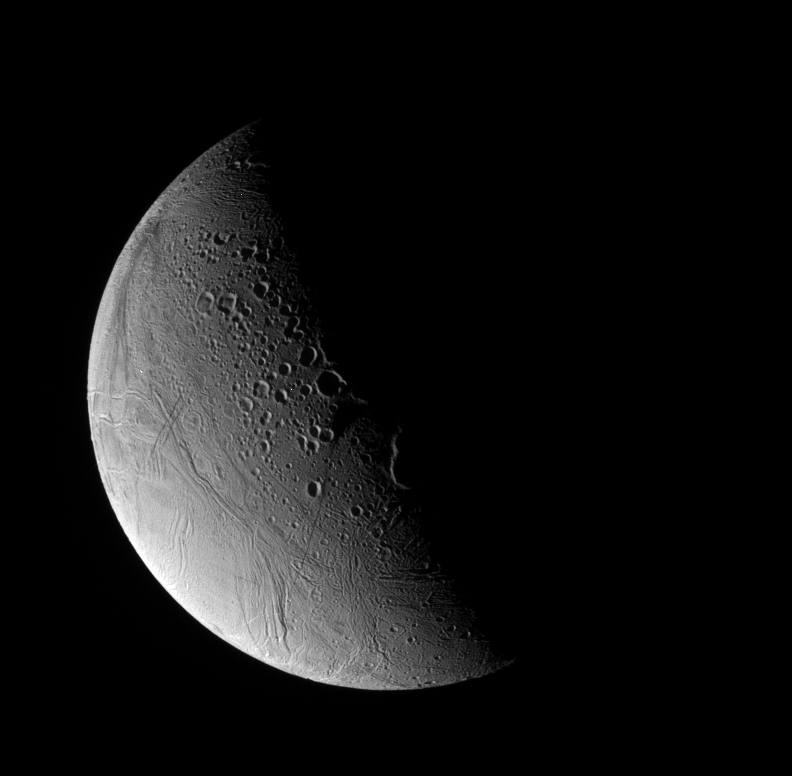

Half-lit Enceladus

A world whose mysteries are just coming to light, Enceladus has enchanted scientists and non-scientists alike. With its potential for near-surface liquid water, the icy moon may be the latest addition to the list of possible abodes for life.

The view was acquired about two-and-a-half hours after PIA08280, during an encounter with Enceladus (505 kilometers, or 314 miles across).

The image was taken using a combination of spectral filters sensitive to wavelengths of polarized ultraviolet light. The Cassini spacecraft narrow-angle camera acquired the view on Sept. 9, 2006 at a distance of approximately 141,000 kilometers (877,000 miles) from Enceladus and at a Sun-Enceladus-spacecraft, or phase, angle of 96 degrees. Image scale is 850 meters (0.5 mile) per pixel.

The Cassini-Huygens mission is a cooperative project of NASA, the European Space Agency and the Italian Space Agency. The Jet Propulsion Laboratory, a division of the California Institute of Technology in Pasadena, manages the mission for NASA’s Science Mission Directorate, Washington, D.C. The Cassini orbiter and its two onboard cameras were designed, developed and assembled at JPL. The imaging operations center is based at the Space Science Institute in Boulder, Colo.

Credit: NASA/JPL/Space Science Institute